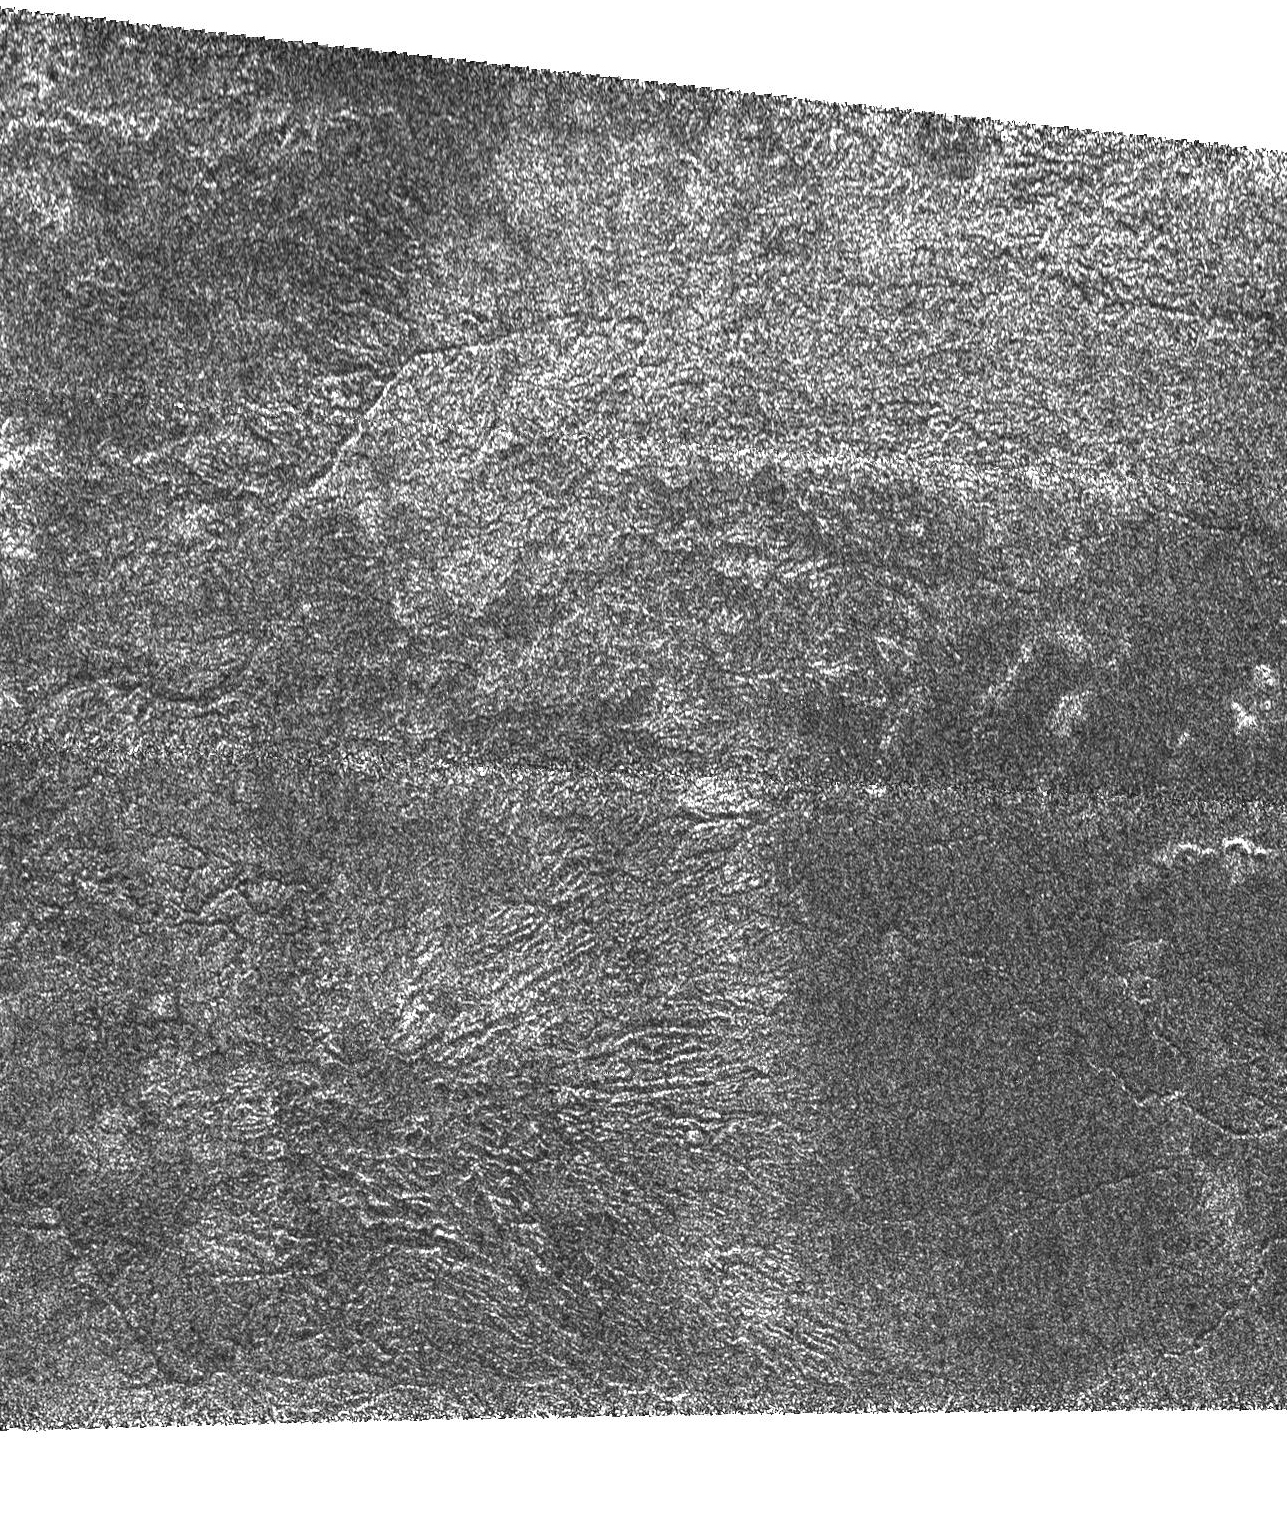

Titan’s Rain Drains to the Plains

In contrast to (PIA03564), this bright terrain is cut by channels that are variable in width; they form both radial and branching networks. Such patterns are reminiscent of networks formed by rainfall on Earth.

At the bottom of the frame, the channels radiate from a possible source into a dark, smooth region that seems flatter and more plains-like. One interpretation is that the higher, rougher terrain has been cleansed of organic debris and eroded by methane rainfall. The removed material has then been deposited into the lower plains.

This Cassini Synthetic Aperture Radar image of Titan was taken on Sept. 7, 2005, at a distance of 2,000 kilometers (1,250 miles) from Titan. It is located near 48 degrees south latitude, 14 degrees west longitude and extends about 240 kilometers (150 miles) right to left.

The Cassini-Huygens mission is a cooperative project of NASA, the European Space Agency and the Italian Space Agency. The Jet Propulsion Laboratory, a division of the California Institute of Technology in Pasadena, manages the mission for NASA’s Science Mission Directorate, Washington, D.C. The Cassini orbiter was designed, developed and assembled at JPL. The radar instrument was built by JPL and the Italian Space Agency, working with team members from the United States and several European countries.

Credit: NASA/JPL-Caltech/ASI